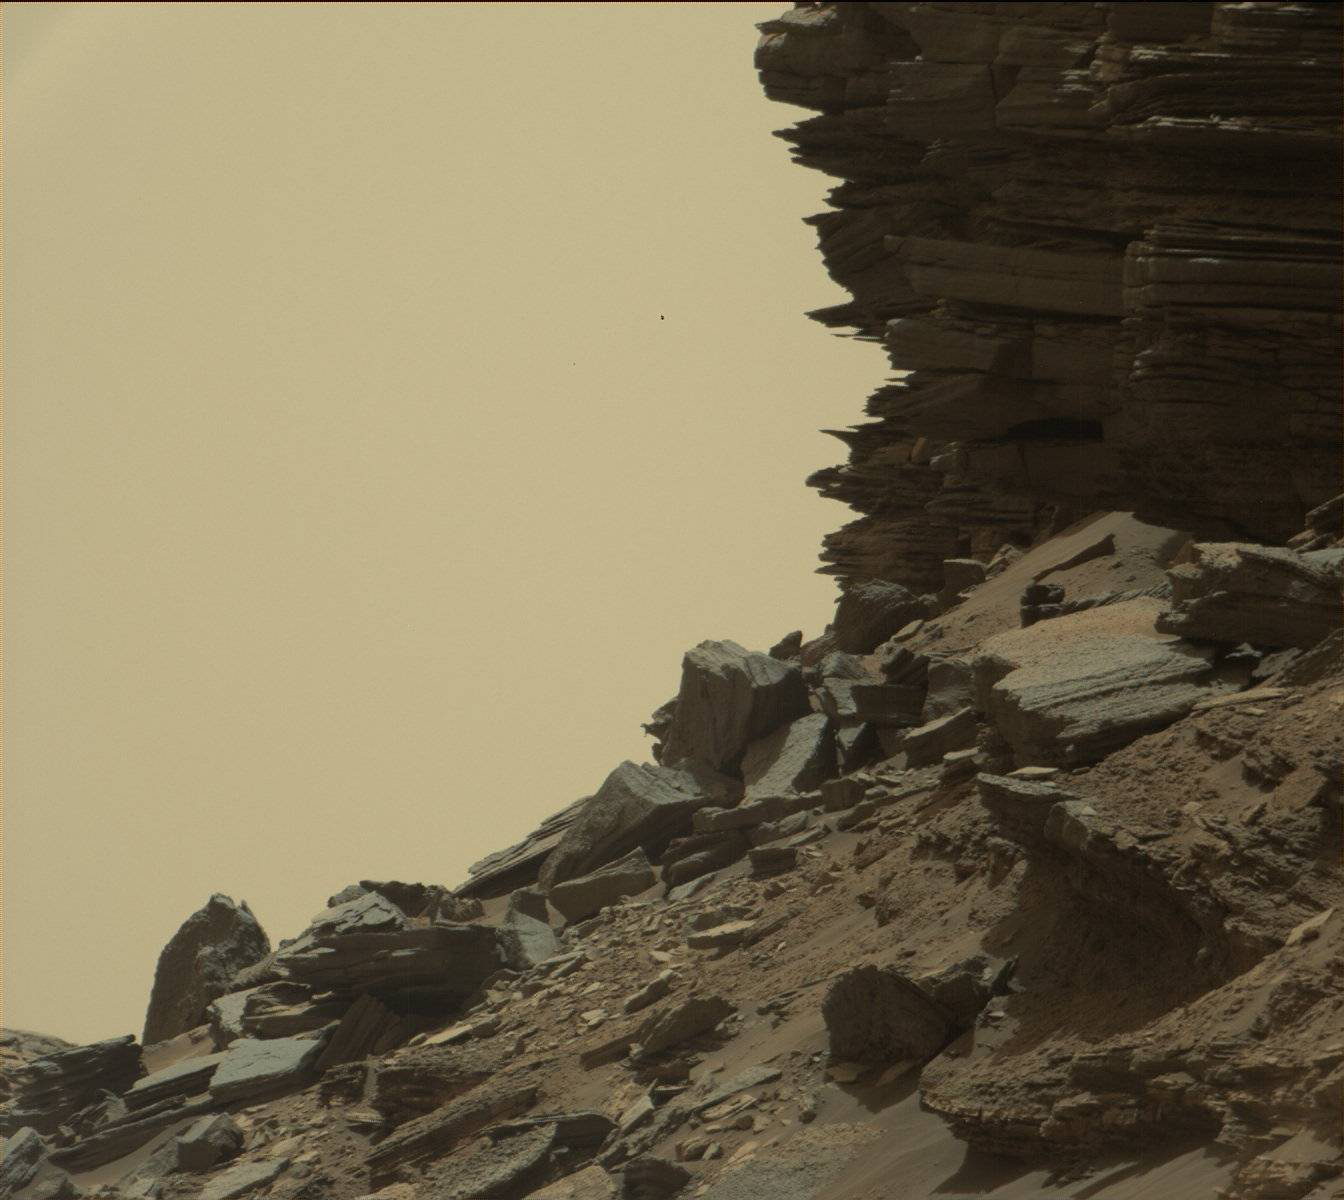

Farewell to Murray Buttes (Image 5)

This view from the Mast Camera (Mastcam) in NASA’s Curiosity Mars rover shows a hillside outcrop with layered rocks within the “Murray Buttes” region on lower Mount Sharp.

The buttes and mesas rising above the surface in this area are eroded remnants of ancient sandstone that originated when winds deposited sand after lower Mount Sharp had formed. Curiosity closely examined that layer — called the “Stimson formation” — during the first half of 2016, while crossing a feature called “Naukluft Plateau” between two exposures of the Murray formation. The layering within the sandstone is called “cross-bedding” and indicates that the sandstone was deposited by wind as migrating sand dunes.

The image was taken on Sept. 8, 2016, during the 1454th Martian day, or sol, of Curiosity’s work on Mars.

Malin Space Science Systems, San Diego, built and operates the rover’s Mastcam. NASA’s Jet Propulsion Laboratory, a division of Caltech in Pasadena, manages the Mars Science Laboratory Project for NASA’s Science Mission Directorate, Washington. JPL designed and built the project’s Curiosity rover.

Credit: NASA/JPL-Caltech/MSSS